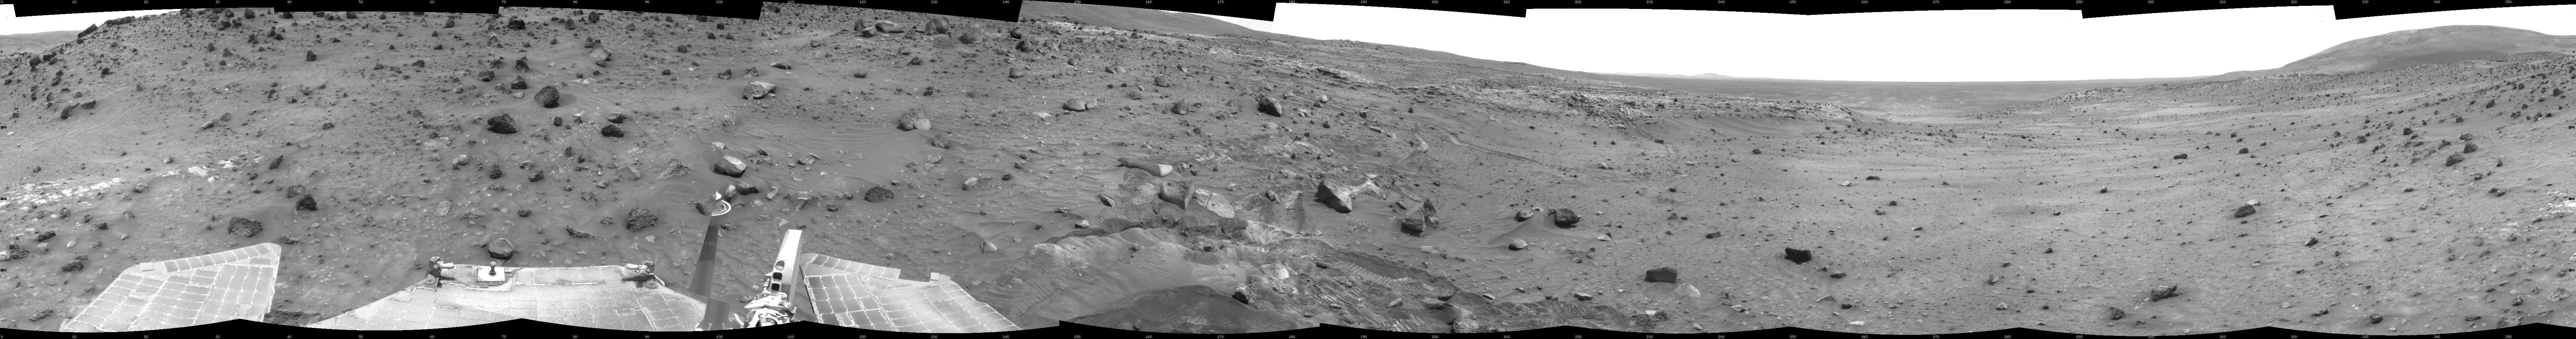

Time for a Change; Spirit’s View on Sol 1843

NASA’s Mars Exploration Rover Spirit used its navigation camera to take the images that have been combined into this full-circle view of the rover’s surroundings during the 1,843rd Martian day, or sol, of Spirit’s surface mission (March 10, 2009). South is in the middle. North is at both ends.

The rover had driven 36 centimeters downhill earlier on Sol 1854, but had not been able to get free of ruts in soft material that had become an obstacle to getting around the northeastern corner of the low plateau called “Home Plate.”

The Sol 1854 drive, following two others in the preceding four sols that also achieved little progress in the soft ground, prompted the rover team to switch to a plan of getting around Home Plate counterclockwise, instead of clockwise. The drive direction in subsequent sols was westward past the northern edge of Home Plate.

This view is presented as a cylindrical projection with geometric seam correction.

Credit: NASA/JPL-Caltech